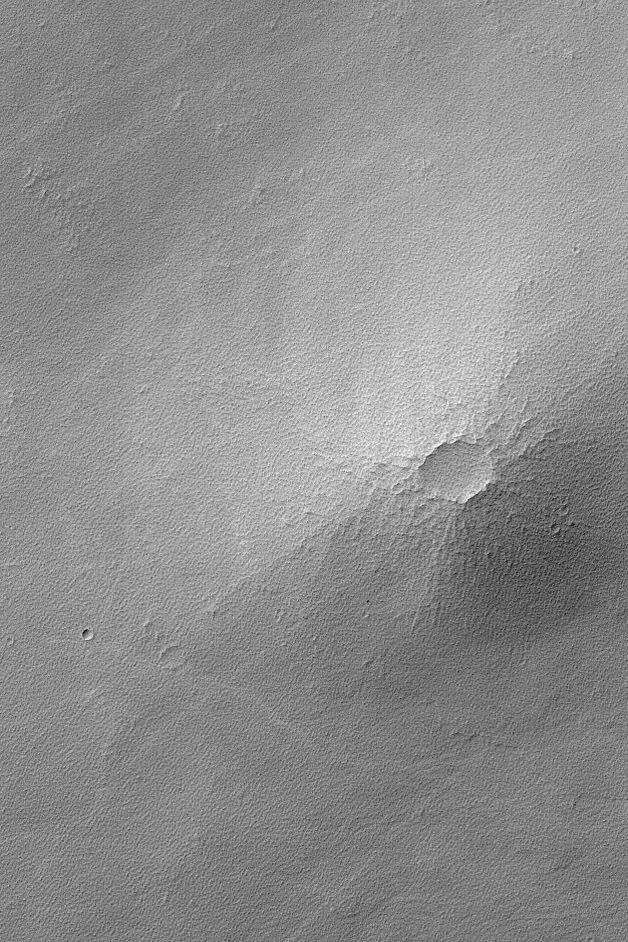

Small Syrian Volcano

MGS MOC Release No. MOC2-498, 29 September 2003

Today, 29 September 2003, is the first day of southern summer, and the first day of northern winter on Mars. This Mars Global Surveyor (MGS) Mars Orbiter Camera (MOC) image shows a small volcano in Syria Planum near 12.9°S, 102.7°W. The volcano and surrounding terrain have been thickly mantled by dust; this dust has subsequently been eroded so that it appears textured rather than smooth. The thin, light streaks that crisscross the image are the tracks left by passing dust devils. Not all dust devils on Mars make streaks, and not all streaks are darker than their surroundings–those found in Syria Planum are invariably lighter in tone. The picture covers an area 3 km (1.9 mi) across; sunlight illuminates the scene from the upper left.

Credit: NASA/JPL/Malin Space Science Systems